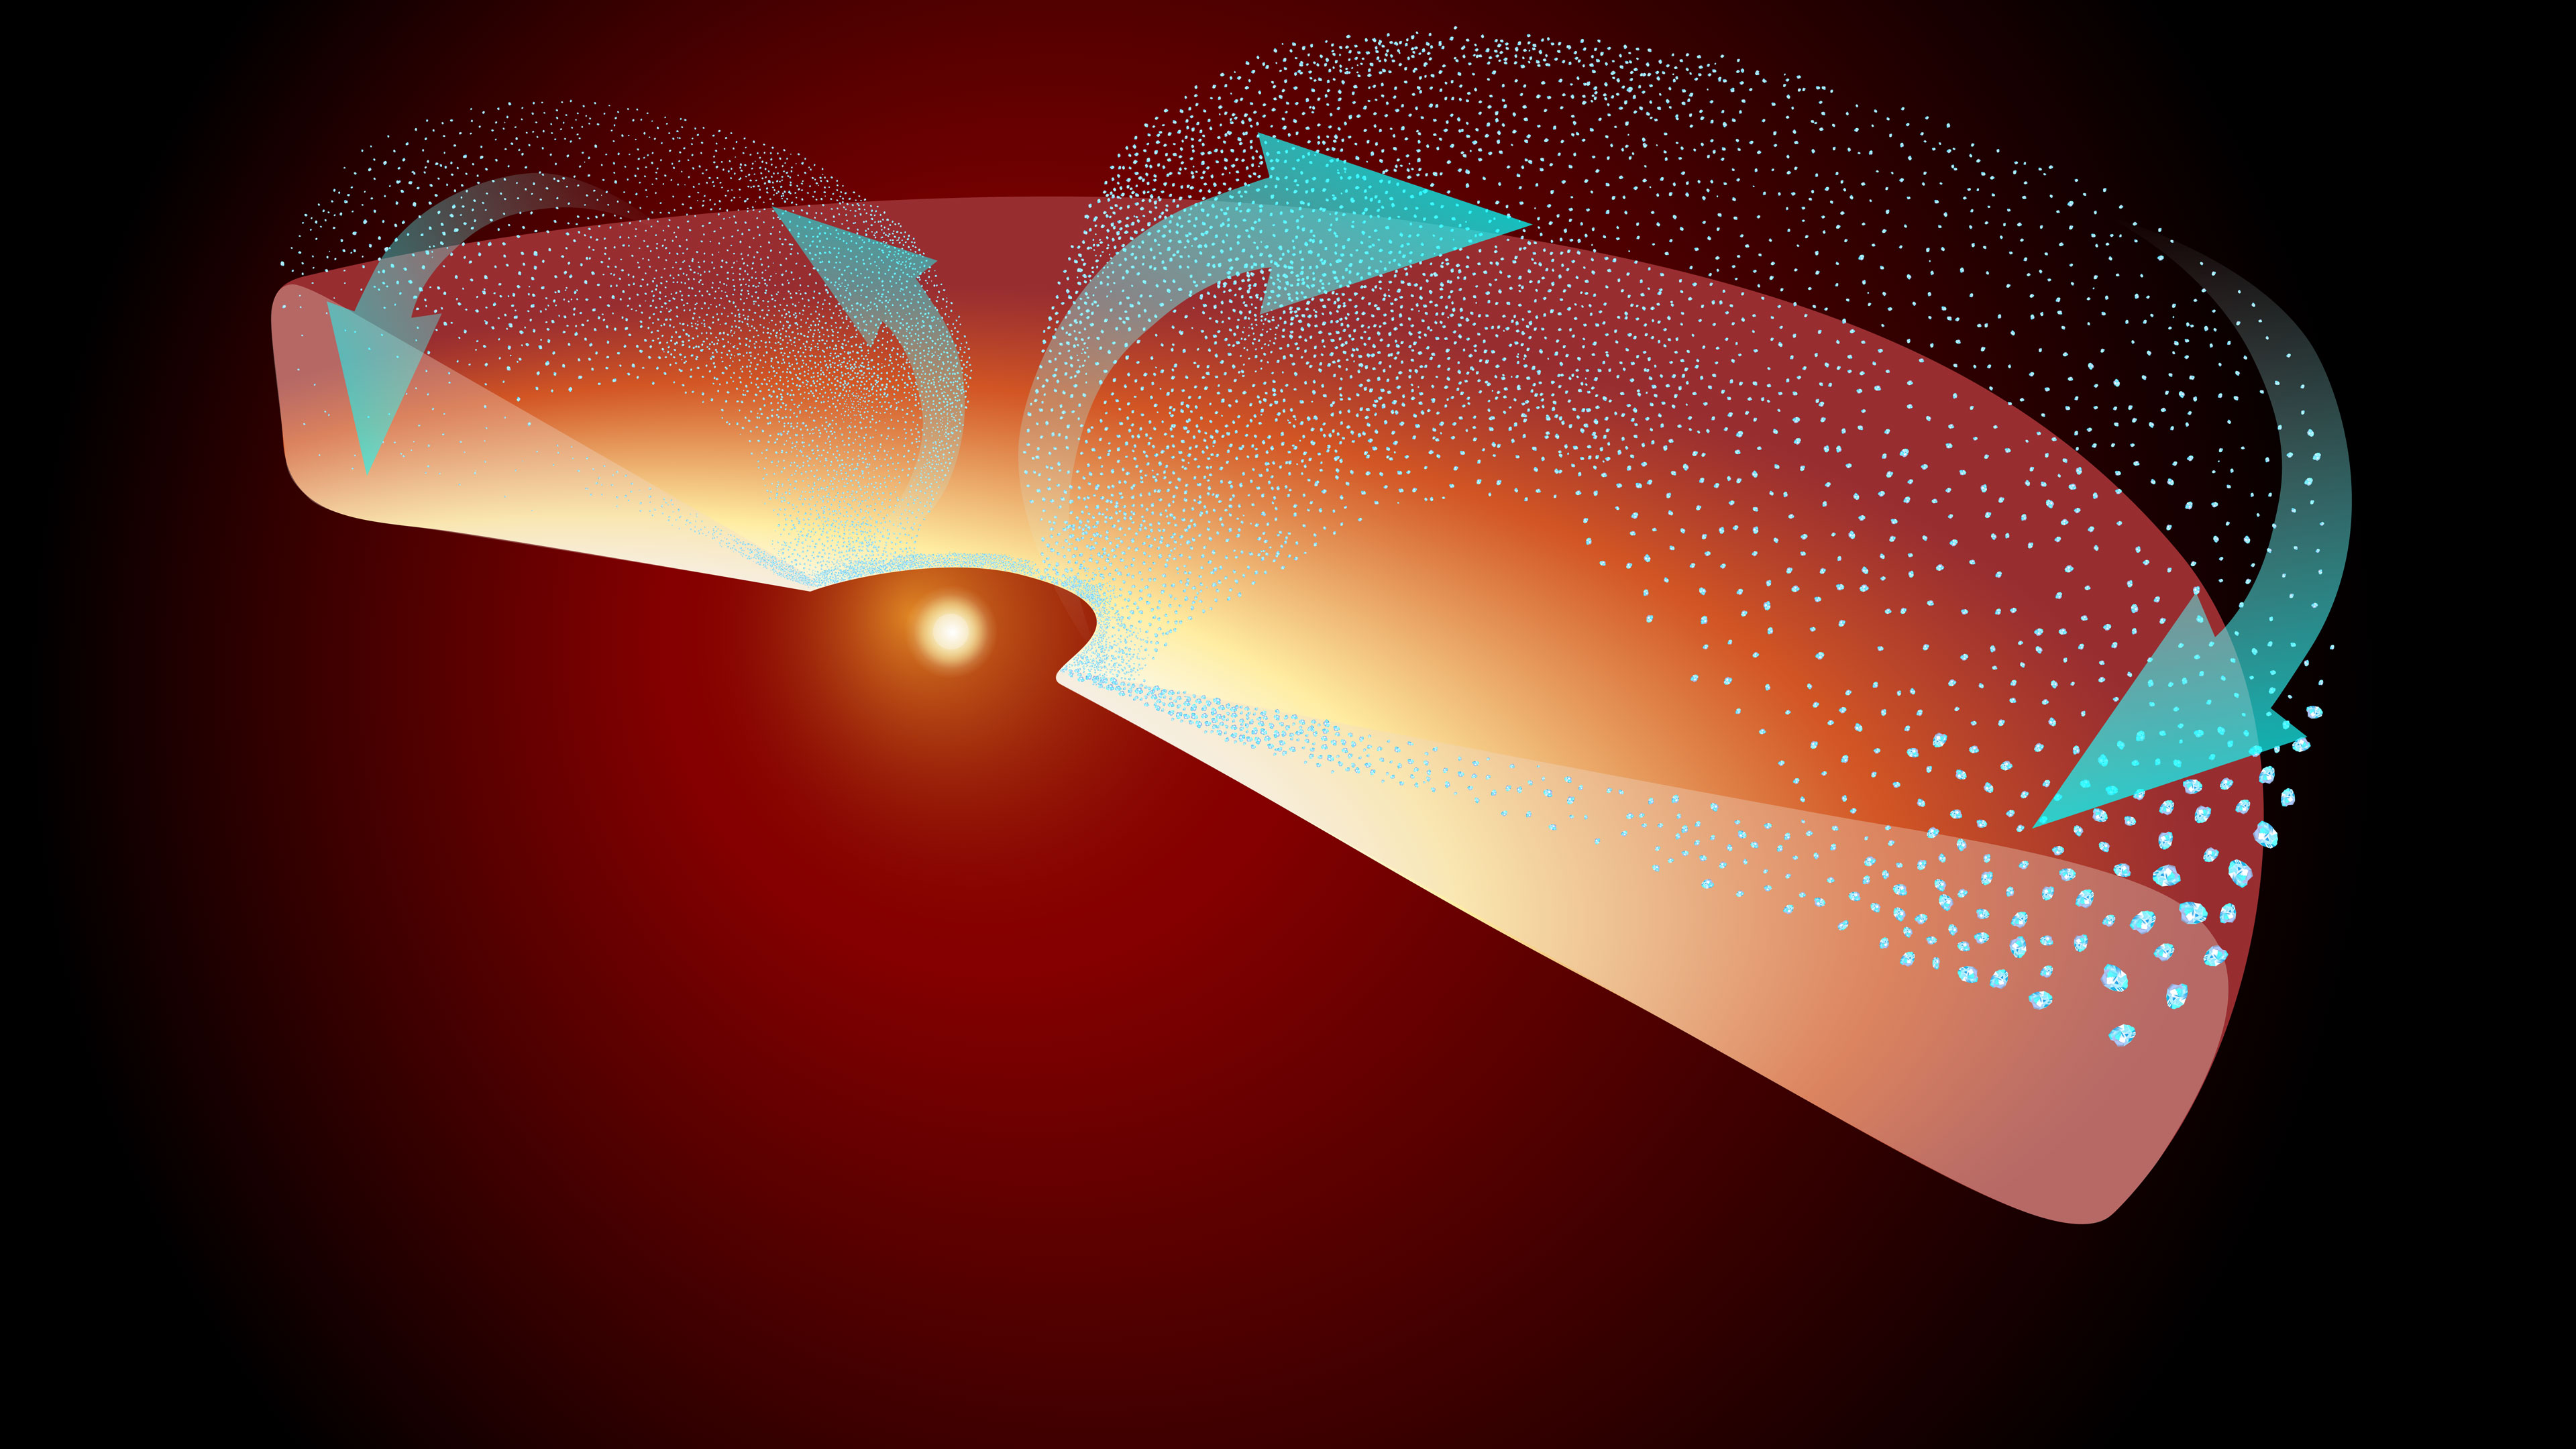

Silicate Crystallization and Movement Near Protostar EC 53 (Illustration)

This illustration represents half the disk of gas and dust surrounding the protostar EC 53. The actively forming star is represented by the central yellow sphere. Stellar outbursts periodically heat the inner disk, forming a variety of crystalline silicates (represented by teal dots) where it’s hotter, closer to the protostar.

Once forged, the crystalline silicates shoot up and out (following the teal arrows), launched by winds from the protostar’s disk. These silicates often end up at the edges of the system, where comets and other icy rocky bodies may eventually form.

Credit: Illustration: NASA, ESA, CSA, Elizabeth Wheatley (STScI)